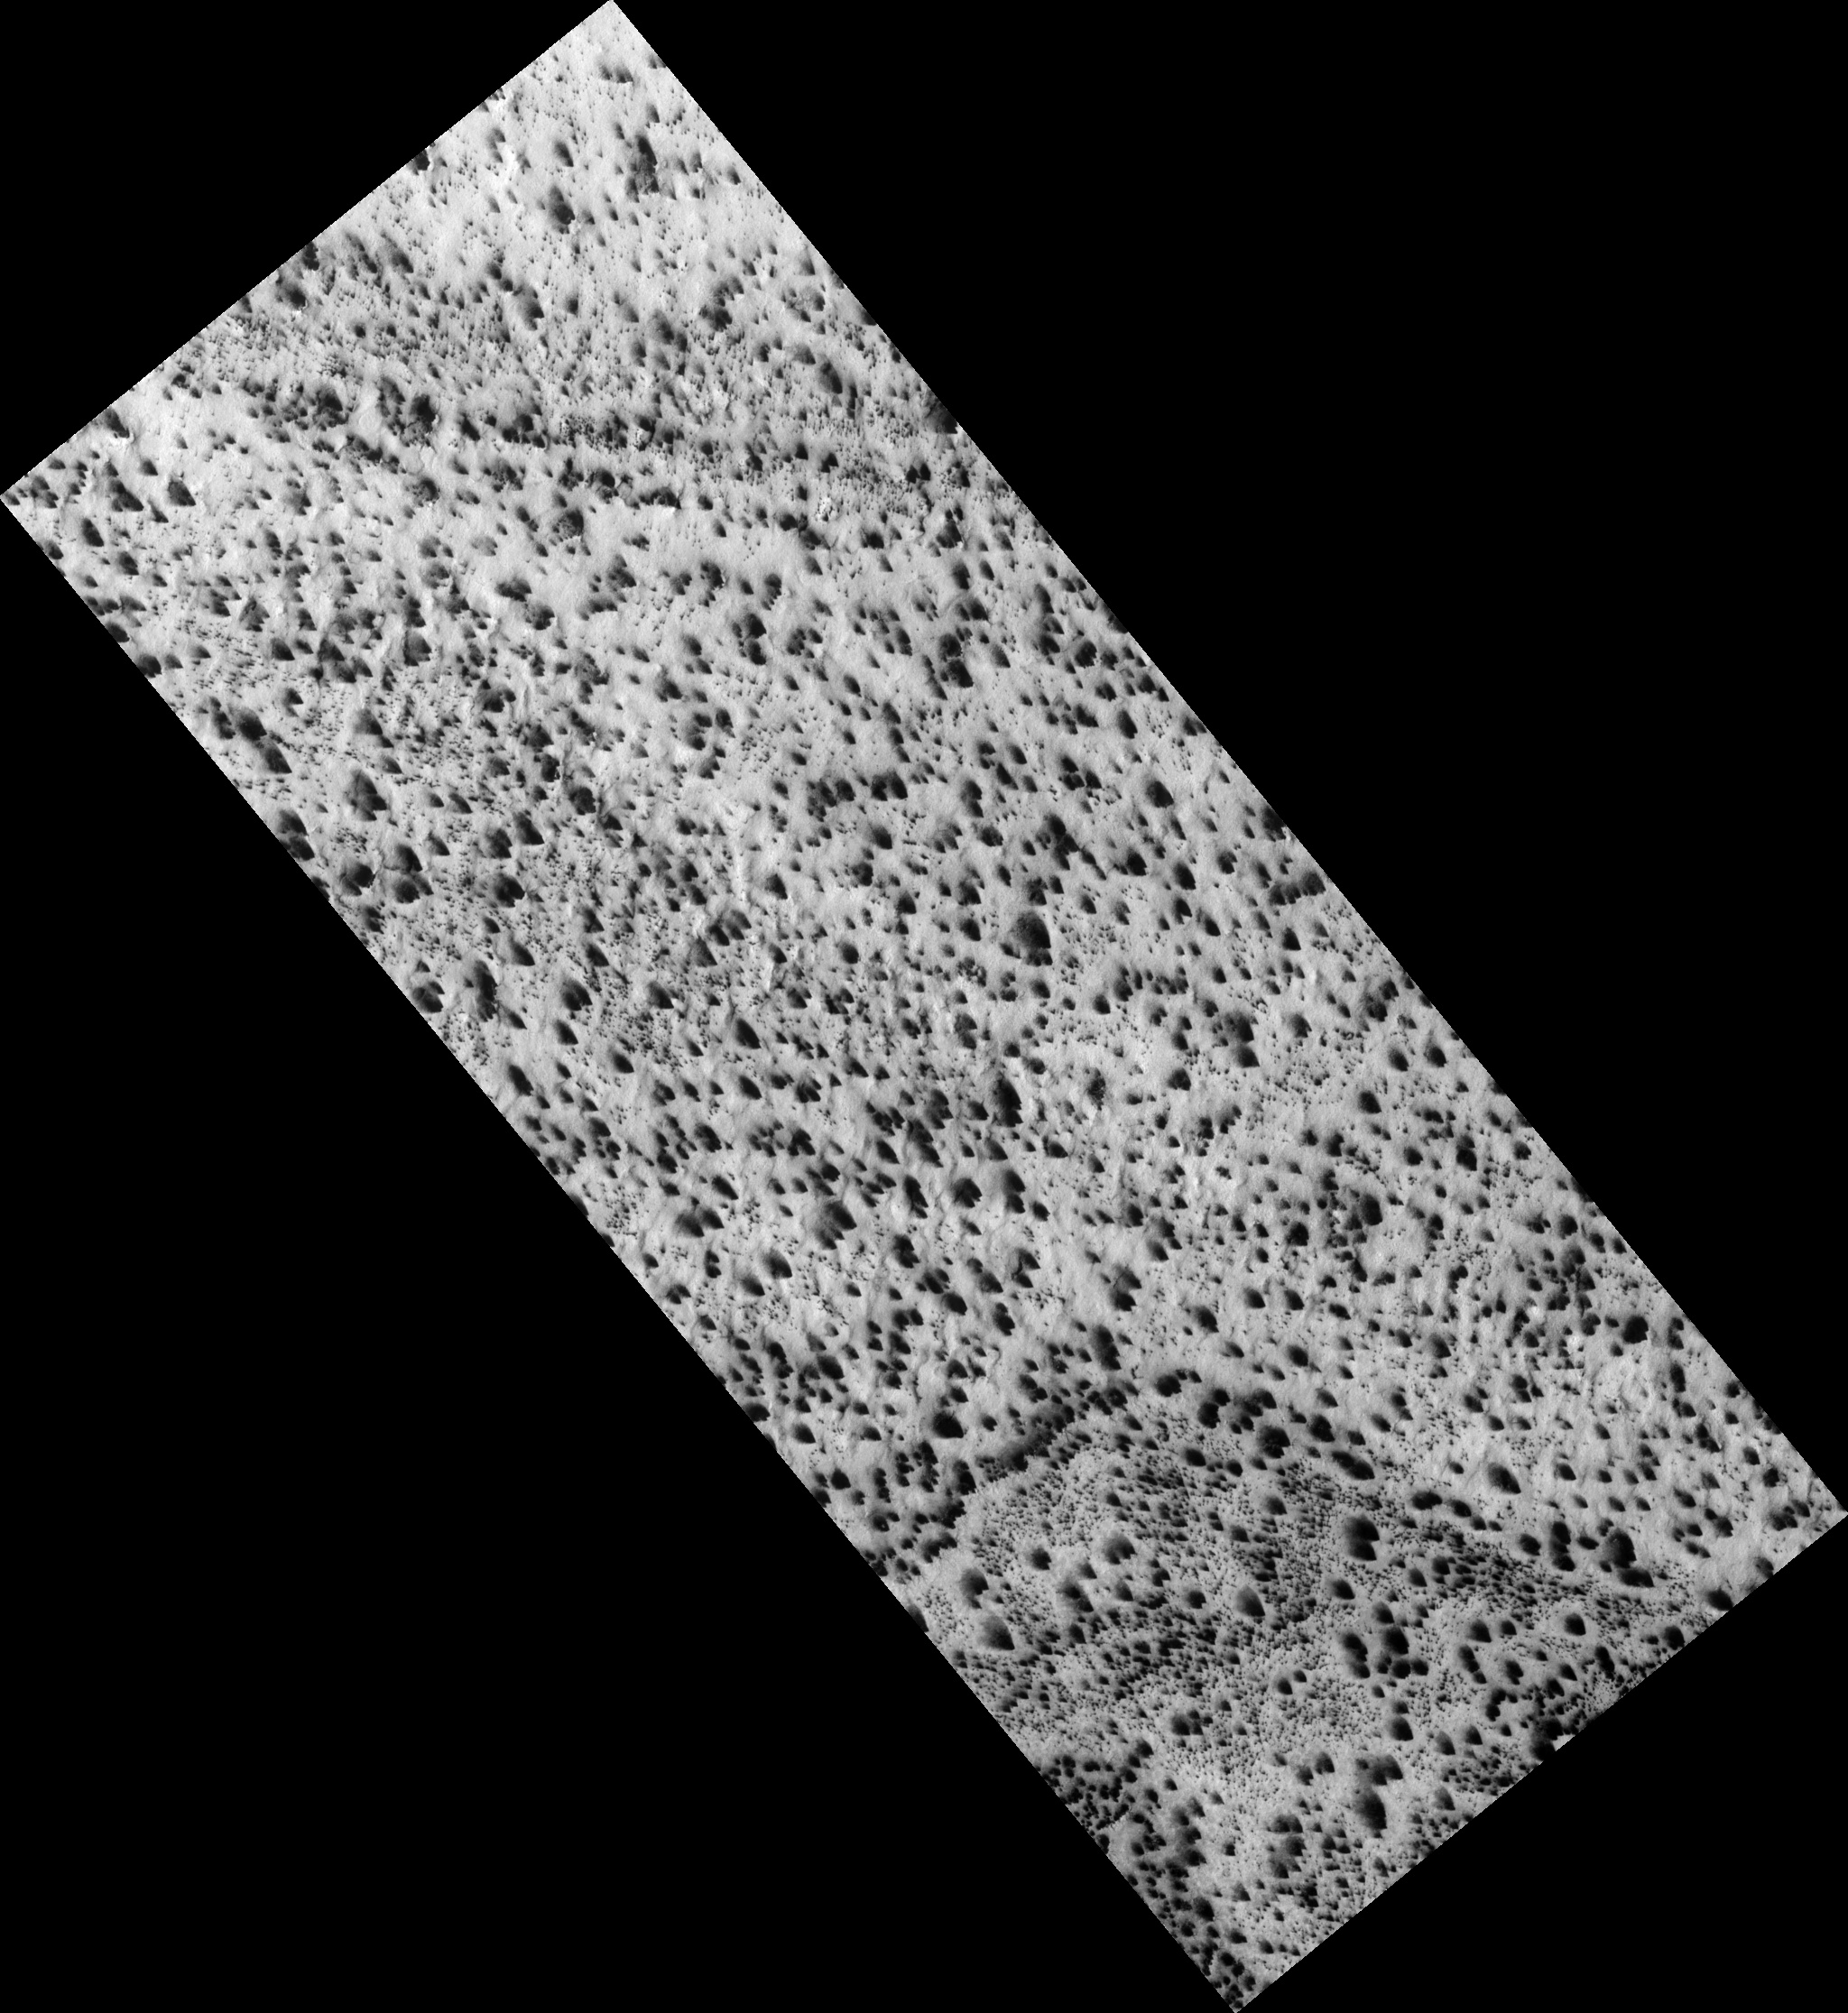

Lizard-Skin Surface Texture

Figure 1

The south polar region of Mars is covered seasonally with translucent carbon dioxide ice. In the spring gas subliming (evaporating) from the underside of the seasonal layer of ice bursts through weak spots, carrying dust from below with it, to form numerous dust fans aligned in the direction of the prevailing wind.

The dust gets trapped in the shallow grooves on the surface, helping to define the small-scale structure of the surface. The surface texture is reminiscent of lizard skin (figure 1).

Observation Geometry
Image PSP_003730_0945 was taken by the High Resolution Imaging Science Experiment (HiRISE) camera onboard the Mars Reconnaissance Orbiter spacecraft on 14-May-2007. The complete image is centered at -85.2 degrees latitude, 181.5 degrees East longitude. The range to the target site was 248.5 km (155.3 miles). At this distance the image scale is 24.9 cm/pixel (with 1 x 1 binning) so objects ~75 cm across are resolved. The image shown here has been map-projected to 25 cm/pixel . The image was taken at a local Mars time of 06:04 PM and the scene is illuminated from the west with a solar incidence angle of 69 degrees, thus the sun was about 21 degrees above the horizon. At a solar longitude of 237.5 degrees, the season on Mars is Northern Autumn.

NASA’s Jet Propulsion Laboratory, a division of the California Institute of Technology in Pasadena, manages the Mars Reconnaissance Orbiter for NASA’s Science Mission Directorate, Washington. Lockheed Martin Space Systems, Denver, is the prime contractor for the project and built the spacecraft. The High Resolution Imaging Science Experiment is operated by the University of Arizona, Tucson, and the instrument was built by Ball Aerospace and Technology Corp., Boulder, Colo.

Credit: NASA/JPL-Caltech/University of Arizona